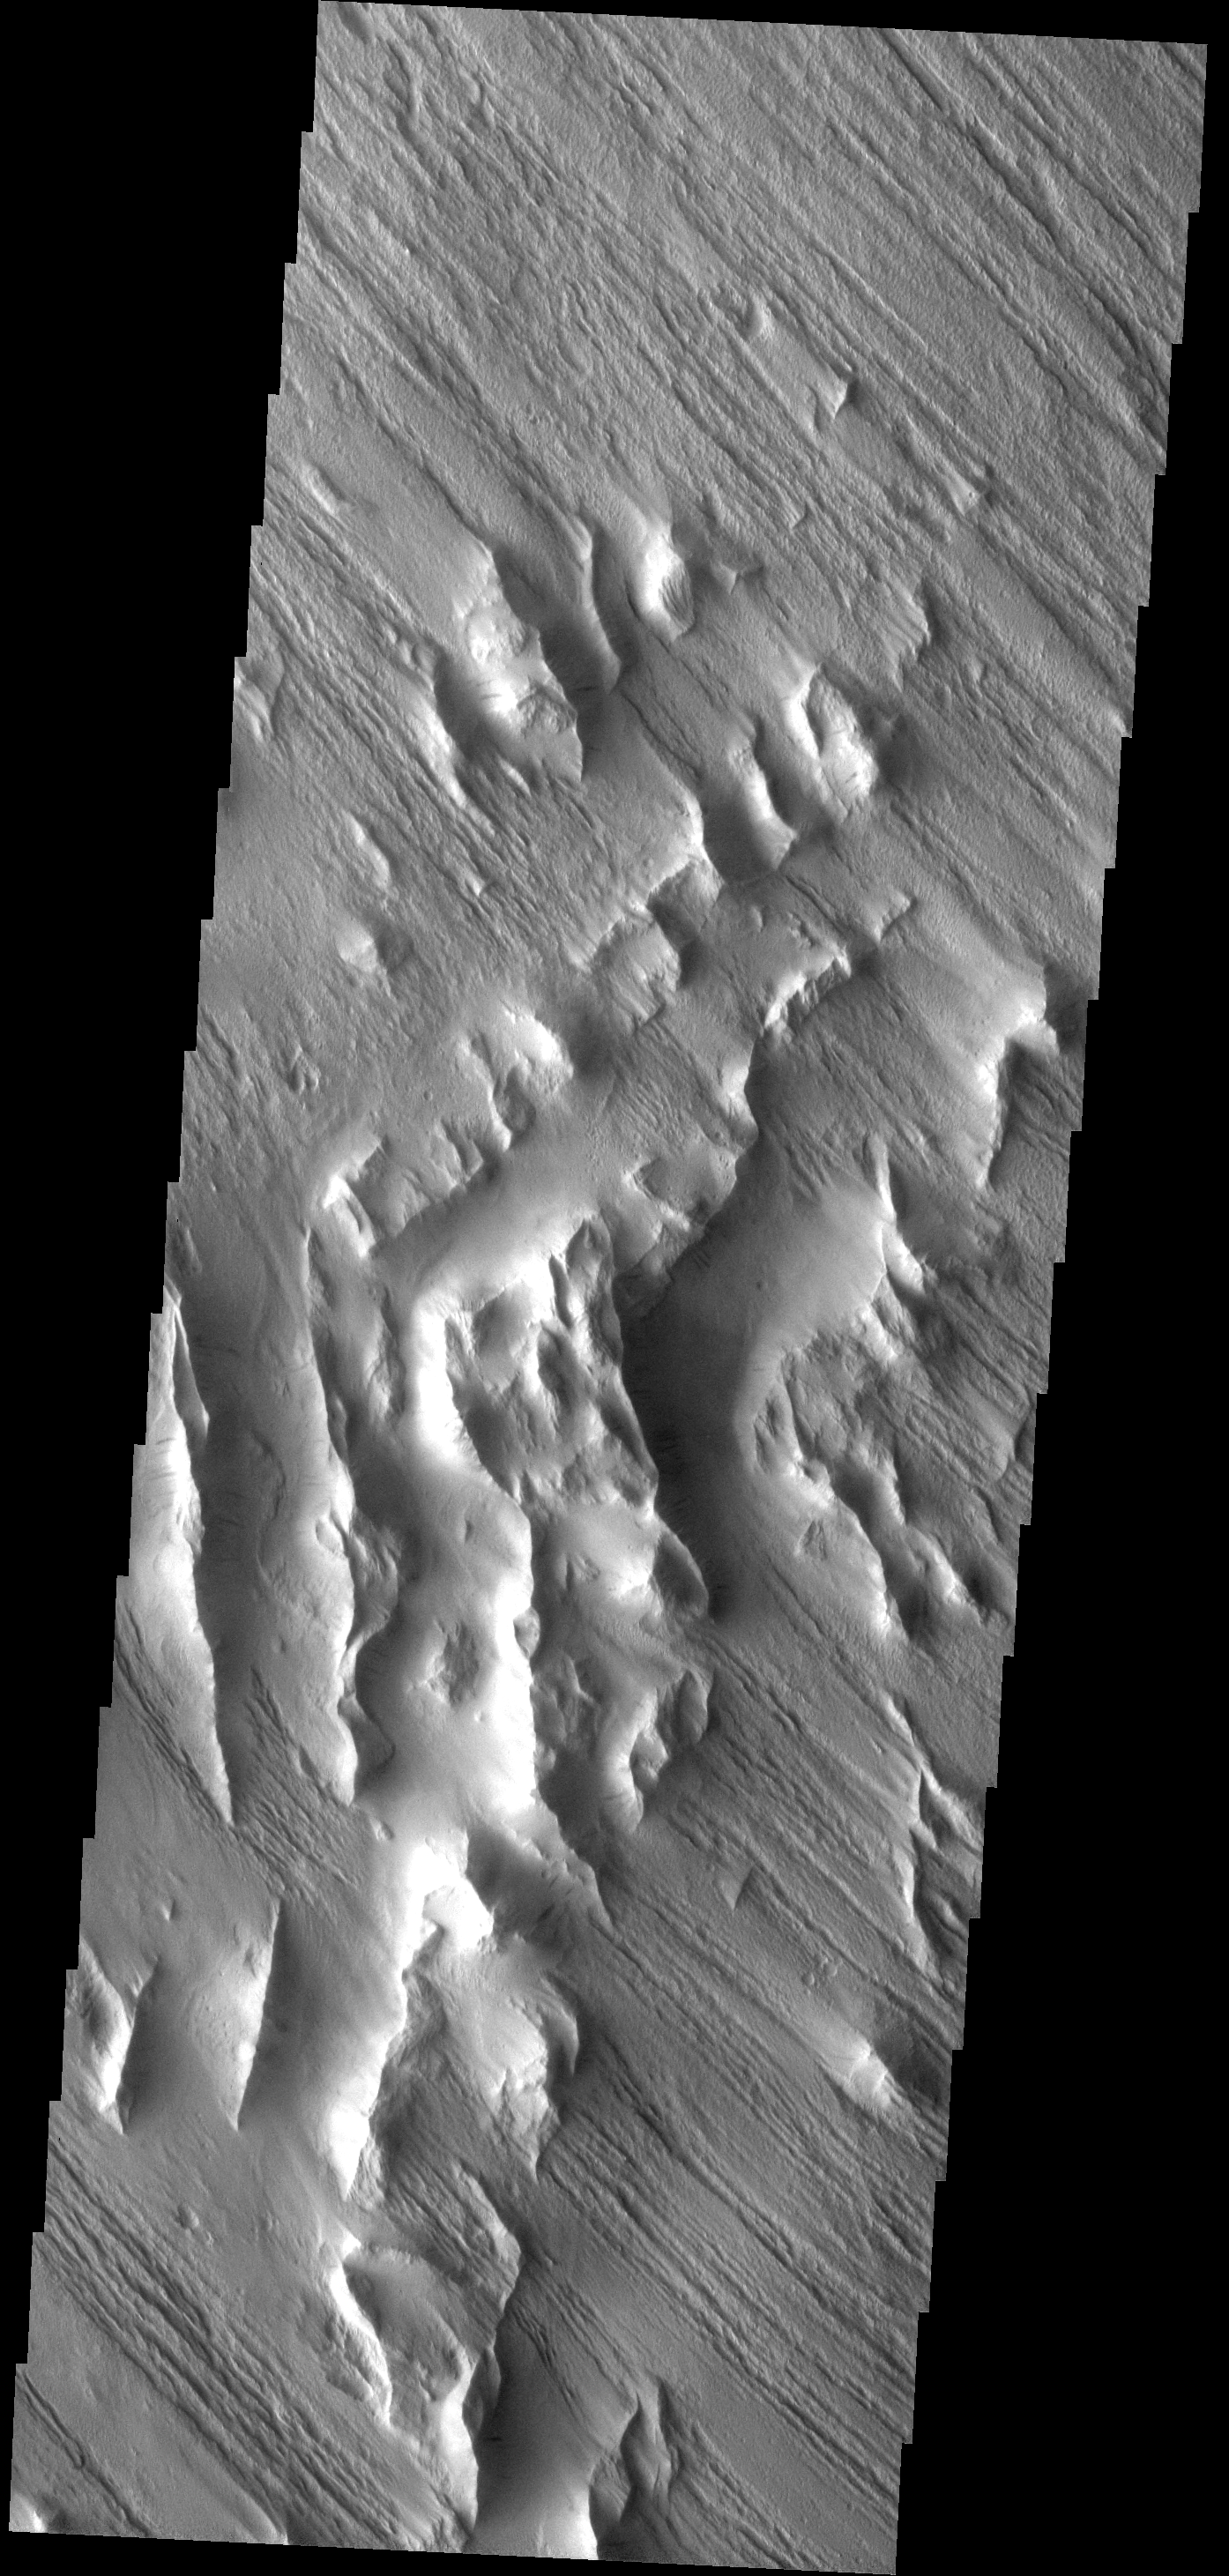

Wind Erosion

These wind eroded hills are located on the southwest margin of Lycus Sulci.

Image information: VIS instrument. Latitude 15.9N, Longitude 214.8E. 18 meter/pixel resolution.

Please see the THEMIS Data Citation Note for details on crediting THEMIS images.

Note: this THEMIS visual image has not been radiometrically nor geometrically calibrated for this preliminary release. An empirical correction has been performed to remove instrumental effects. A linear shift has been applied in the cross-track and down-track direction to approximate spacecraft and planetary motion. Fully calibrated and geometrically projected images will be released through the Planetary Data System in accordance with Project policies at a later time.

NASA’s Jet Propulsion Laboratory manages the 2001 Mars Odyssey mission for NASA’s Office of Space Science, Washington, D.C. The Thermal Emission Imaging System (THEMIS) was developed by Arizona State University, Tempe, in collaboration with Raytheon Santa Barbara Remote Sensing. The THEMIS investigation is led by Dr. Philip Christensen at Arizona State University. Lockheed Martin Astronautics, Denver, is the prime contractor for the Odyssey project, and developed and built the orbiter. Mission operations are conducted jointly from Lockheed Martin and from JPL, a division of the California Institute of Technology in Pasadena.

Credit: NASA/JPL/ASU